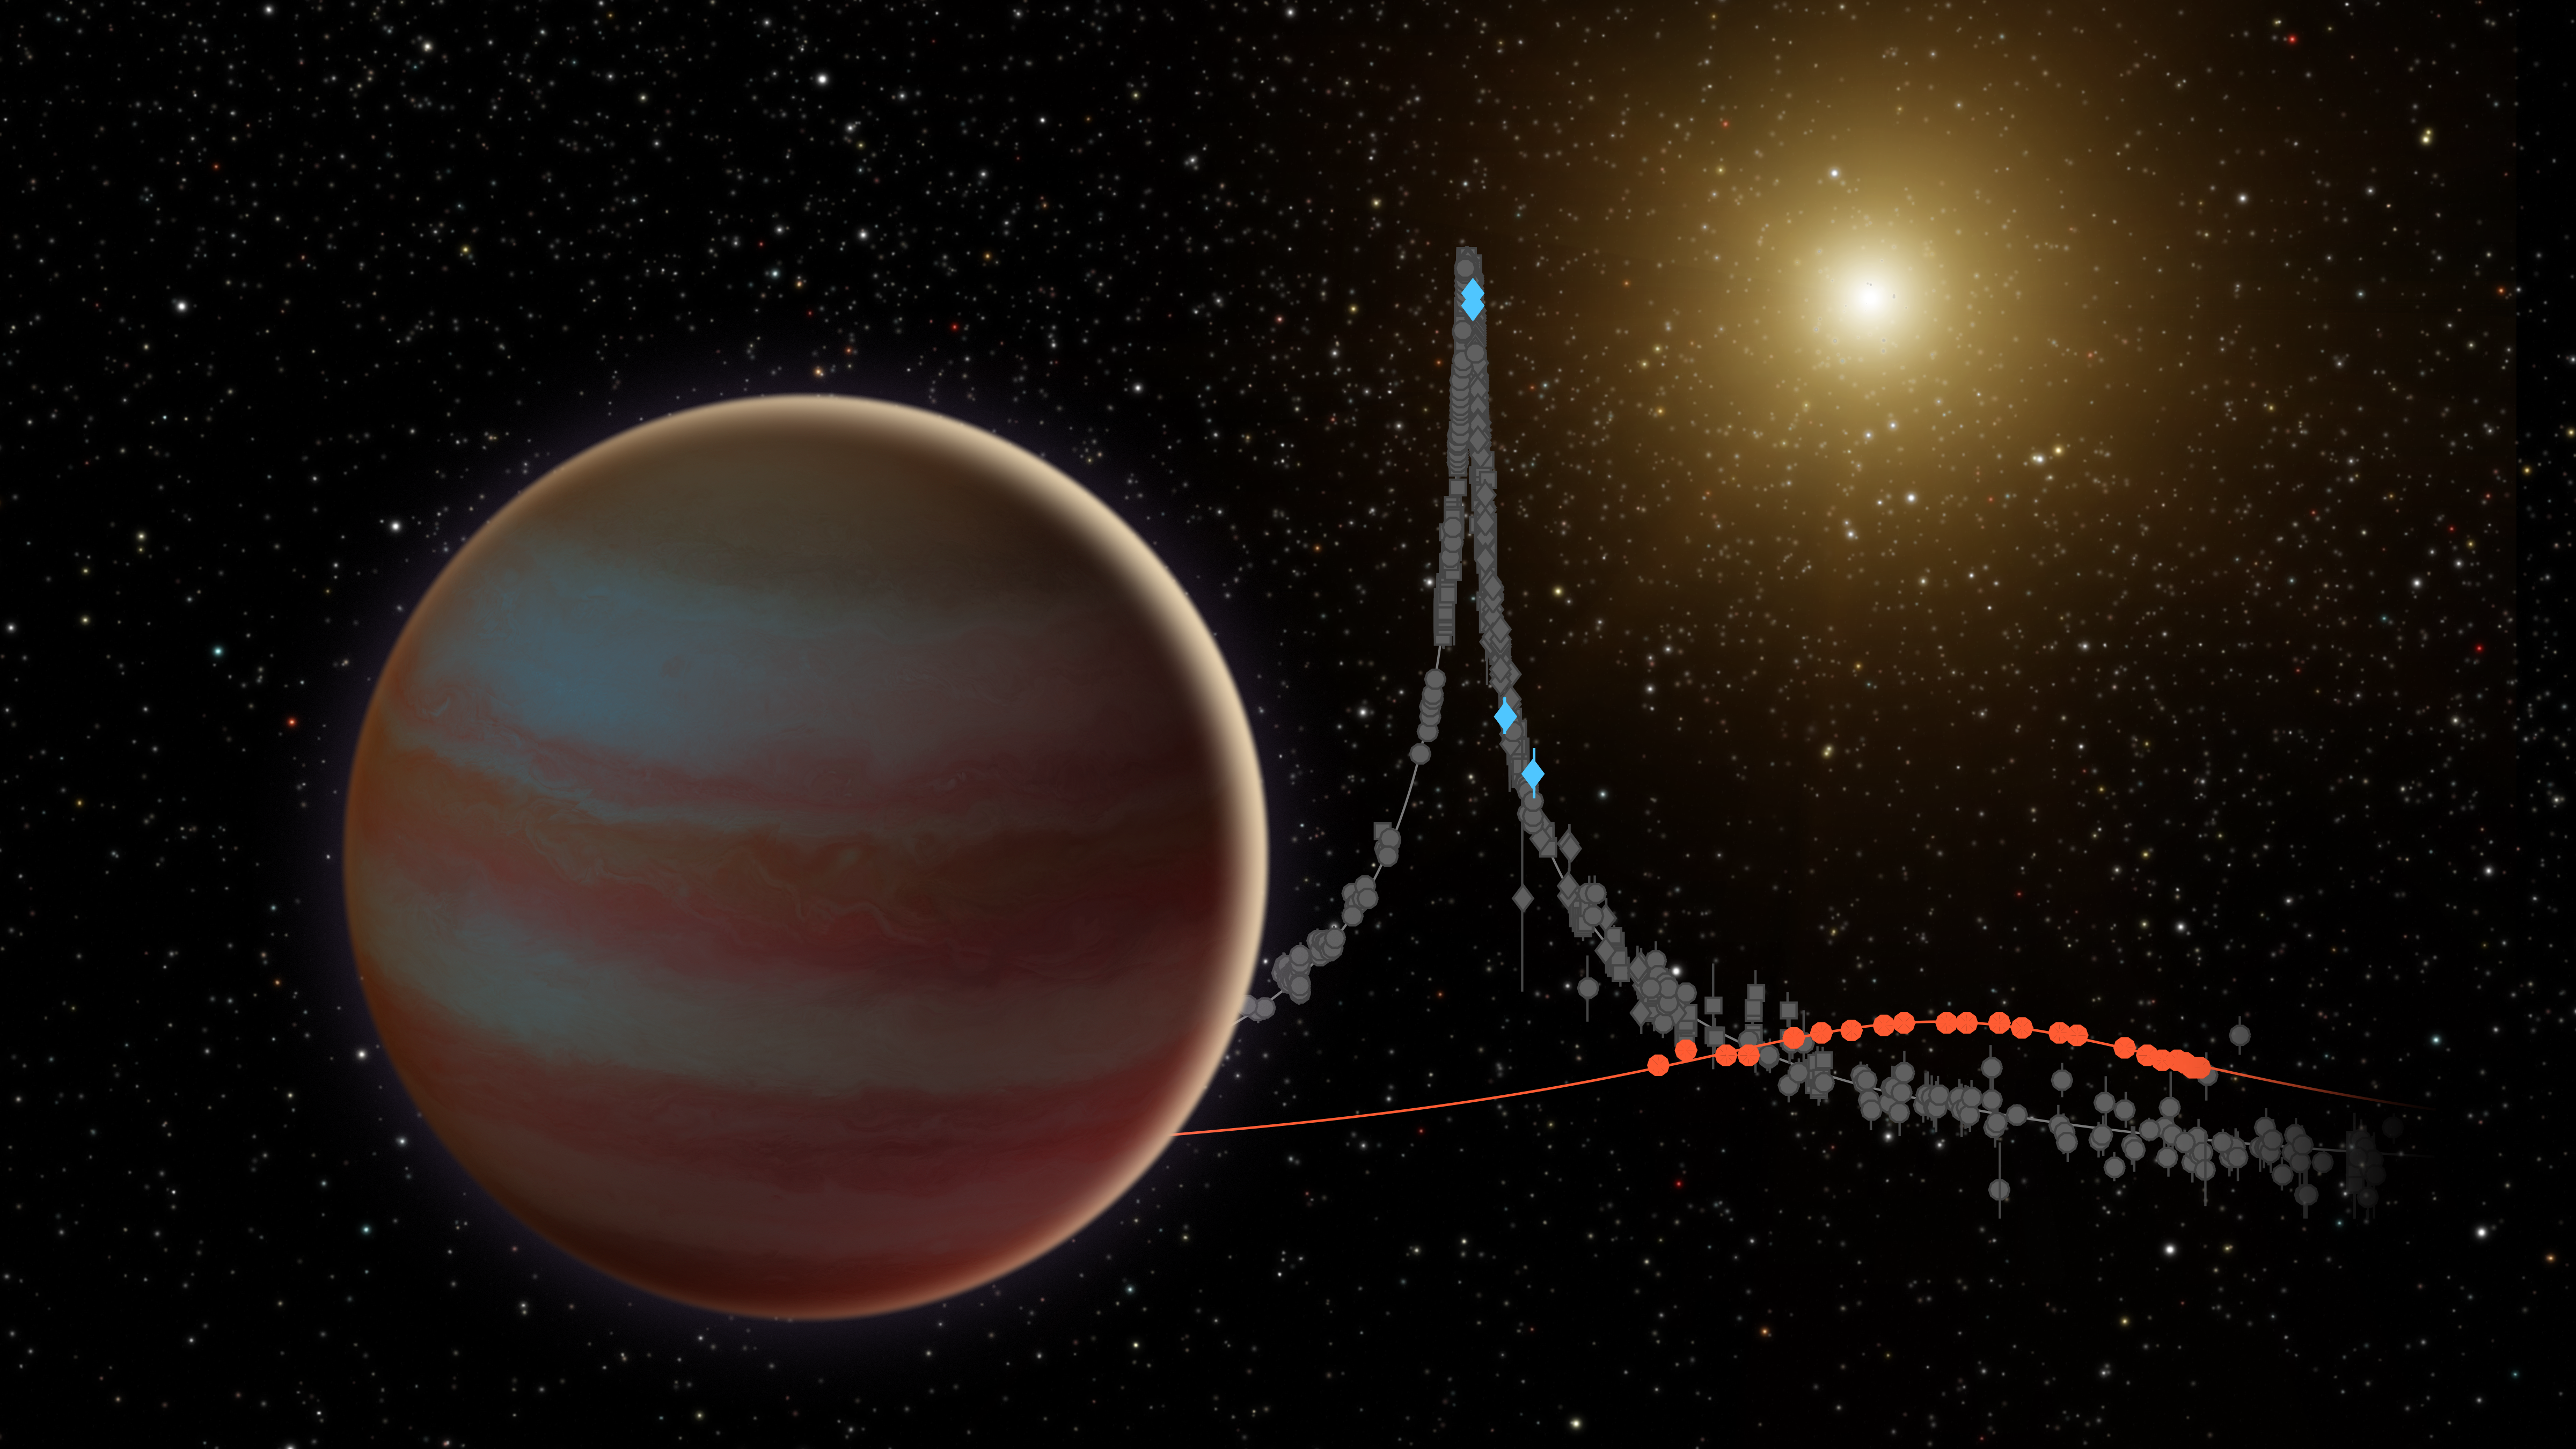

Brown Dwarf Microlensing Illustration

This illustration depicts a newly discovered brown dwarf, an object that weighs in somewhere between our solar system's most massive planet (Jupiter) and the least-massive-known star. This brown dwarf, dubbed OGLE-2015-BLG-1319, interests astronomers because it may fall in the "desert" of brown dwarfs. Scientists have found that, for stars roughly the mass of our sun, less than 1 percent have a brown dwarf orbiting within 3 AU (1 AU is the distance between Earth and the sun).

This brown dwarf was discovered when it and its star passed between Earth and a much more distant star in our galaxy. This created a microlensing event, where the gravity of the system amplified the light of the background star over the course of several weeks.

This microlensing was observed by ground-based telescopes looking for these uncommon events, and was the first to be seen by two space-based telescopes: NASA's Spitzer and Swift missions. The background data plot shows how the stars brightness evolved over time. The ground-based data is shown in grey, Swift with blue diamonds, and Spitzer with red circles.

Credit: NASA/JPL-Caltech/Y. Shvartzvald (JPL)